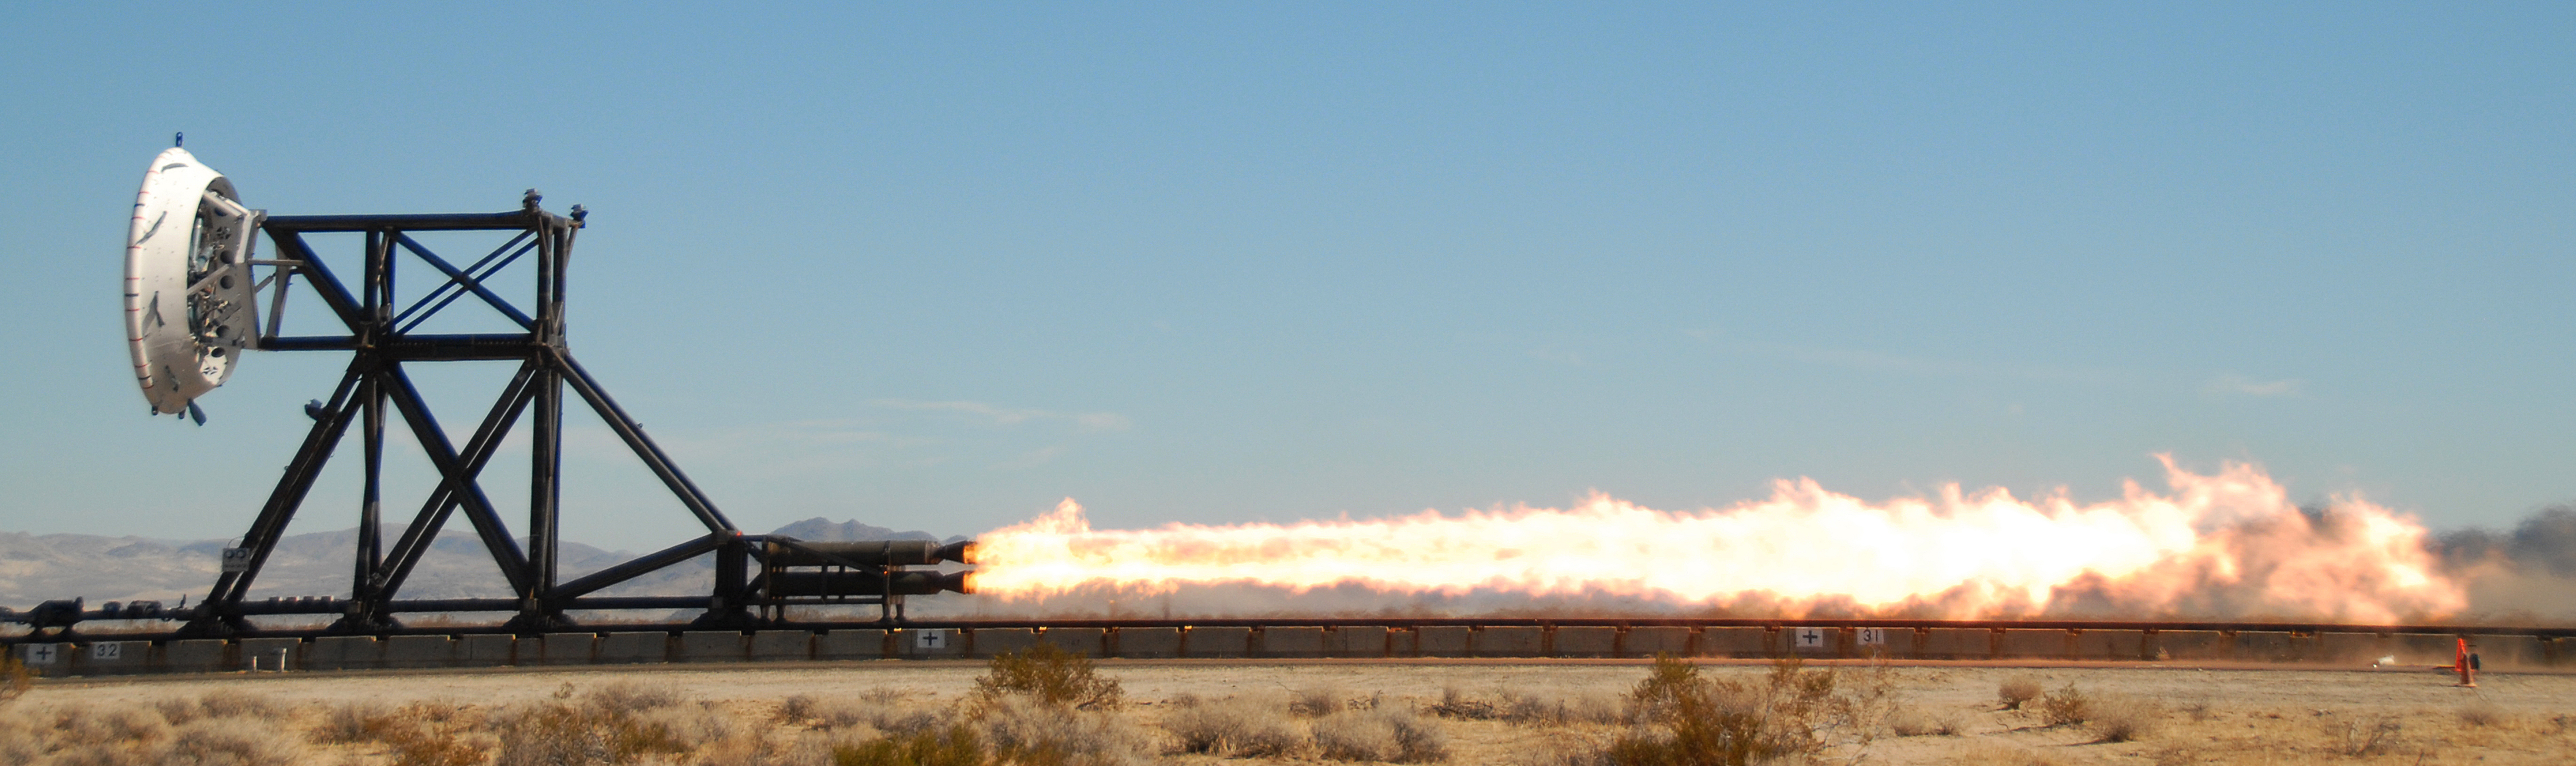

NASA Tests Future Mars Landing Technology

NASA recently performed a trial run on a rocket sled test fixture, powered by rockets, to replicate the forces a supersonic spacecraft would experience prior to landing. The sled tests will allow the Low-Density Supersonic Decelerator Project, or LDSD, to test inflatable and parachute decelerators to slow spacecraft prior to landing and allow NASA to increase landed payload masses, improve landing accuracy and increase the altitude of safe landing-sites. These new devices represent the first steps on the technology pathway to land humans, habitats and return rockets safely on Mars or other destinations.

This test series is led by the Jet Propulsion Laboratory in Pasadena, Calif., and conducted at the U.S. Naval Air Weapons Station at China Lake, Calif. LDSD is one of nine missions managed by NASA’s Marshall Space Flight Center’s Technology Demonstration Missions Program for NASA’s Office of the Chief Technologist in Washington.

Credit: NASA/JPL-Caltech